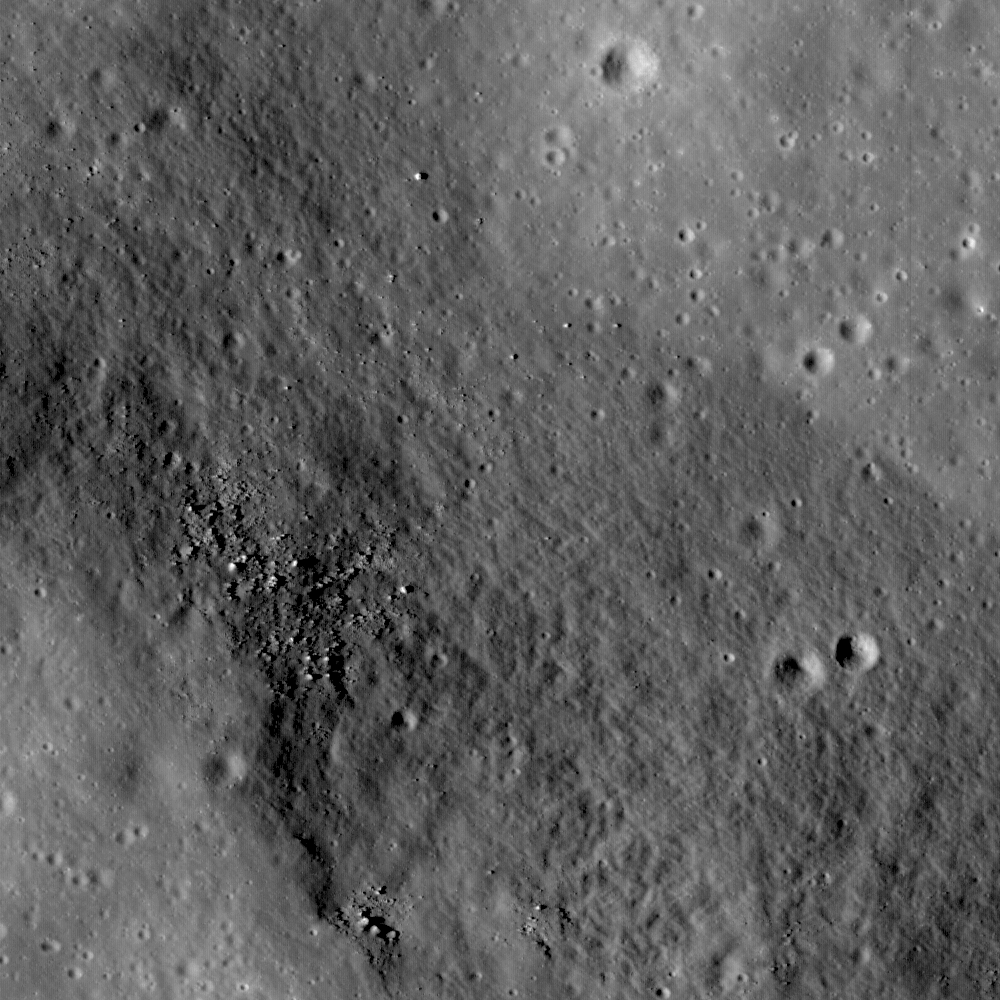

Rima Ariadaeus – A Linear Rille

The linear rille Rima Ariadaeus is found on the nearside of the Moon, nestled between Mare Tranquillitatis and Mare Vaporum. Most linear rilles are believed to represent tectonic faulting and can be used to determine stratigraphic relationships on a surface. Image width is 1.2 km.

Rima Ariadaeus (6.5° N, 12.4° E) is one of several linear rille systems nestled in the highlands between Mare Vaporum and Mare Tranquillitatis. Some rilles, such as Vallis Schroteri, were formed by volcanic eruptions. Other rilles, such as Rima Ariadaeus, are believed to be faults that formed as a result of tectonic activity. Some scientists believe that the linear rilles might have formed after large impact events, while others believe that the rilles were formed as a surface manifestation of deep-seated dike systems when the Moon was still volcanically active. LROC NAC images are providing scientists with data to examine the relationships of the surface features until future human lunar explorers can complete field research. However, experts agree that Rima Ariadaeus, which extends for approximately 300 km, is a fault system exhibiting a well-developed graben typical of normal fault systems on Earth.

NASA’s Goddard Space Flight Center built and manages the mission for the Exploration Systems Mission Directorate at NASA Headquarters in Washington. The Lunar Reconnaissance Orbiter Camera was designed to acquire data for landing site certification and to conduct polar illumination studies and global mapping. Operated by Arizona State University, the LROC facility is part of the School of Earth and Space Exploration (SESE). LROC consists of a pair of narrow-angle cameras (NAC) and a single wide-angle camera (WAC). The mission is expected to return over 70 terabytes of image data.

Credit: NASA/GSFC/Arizona State University